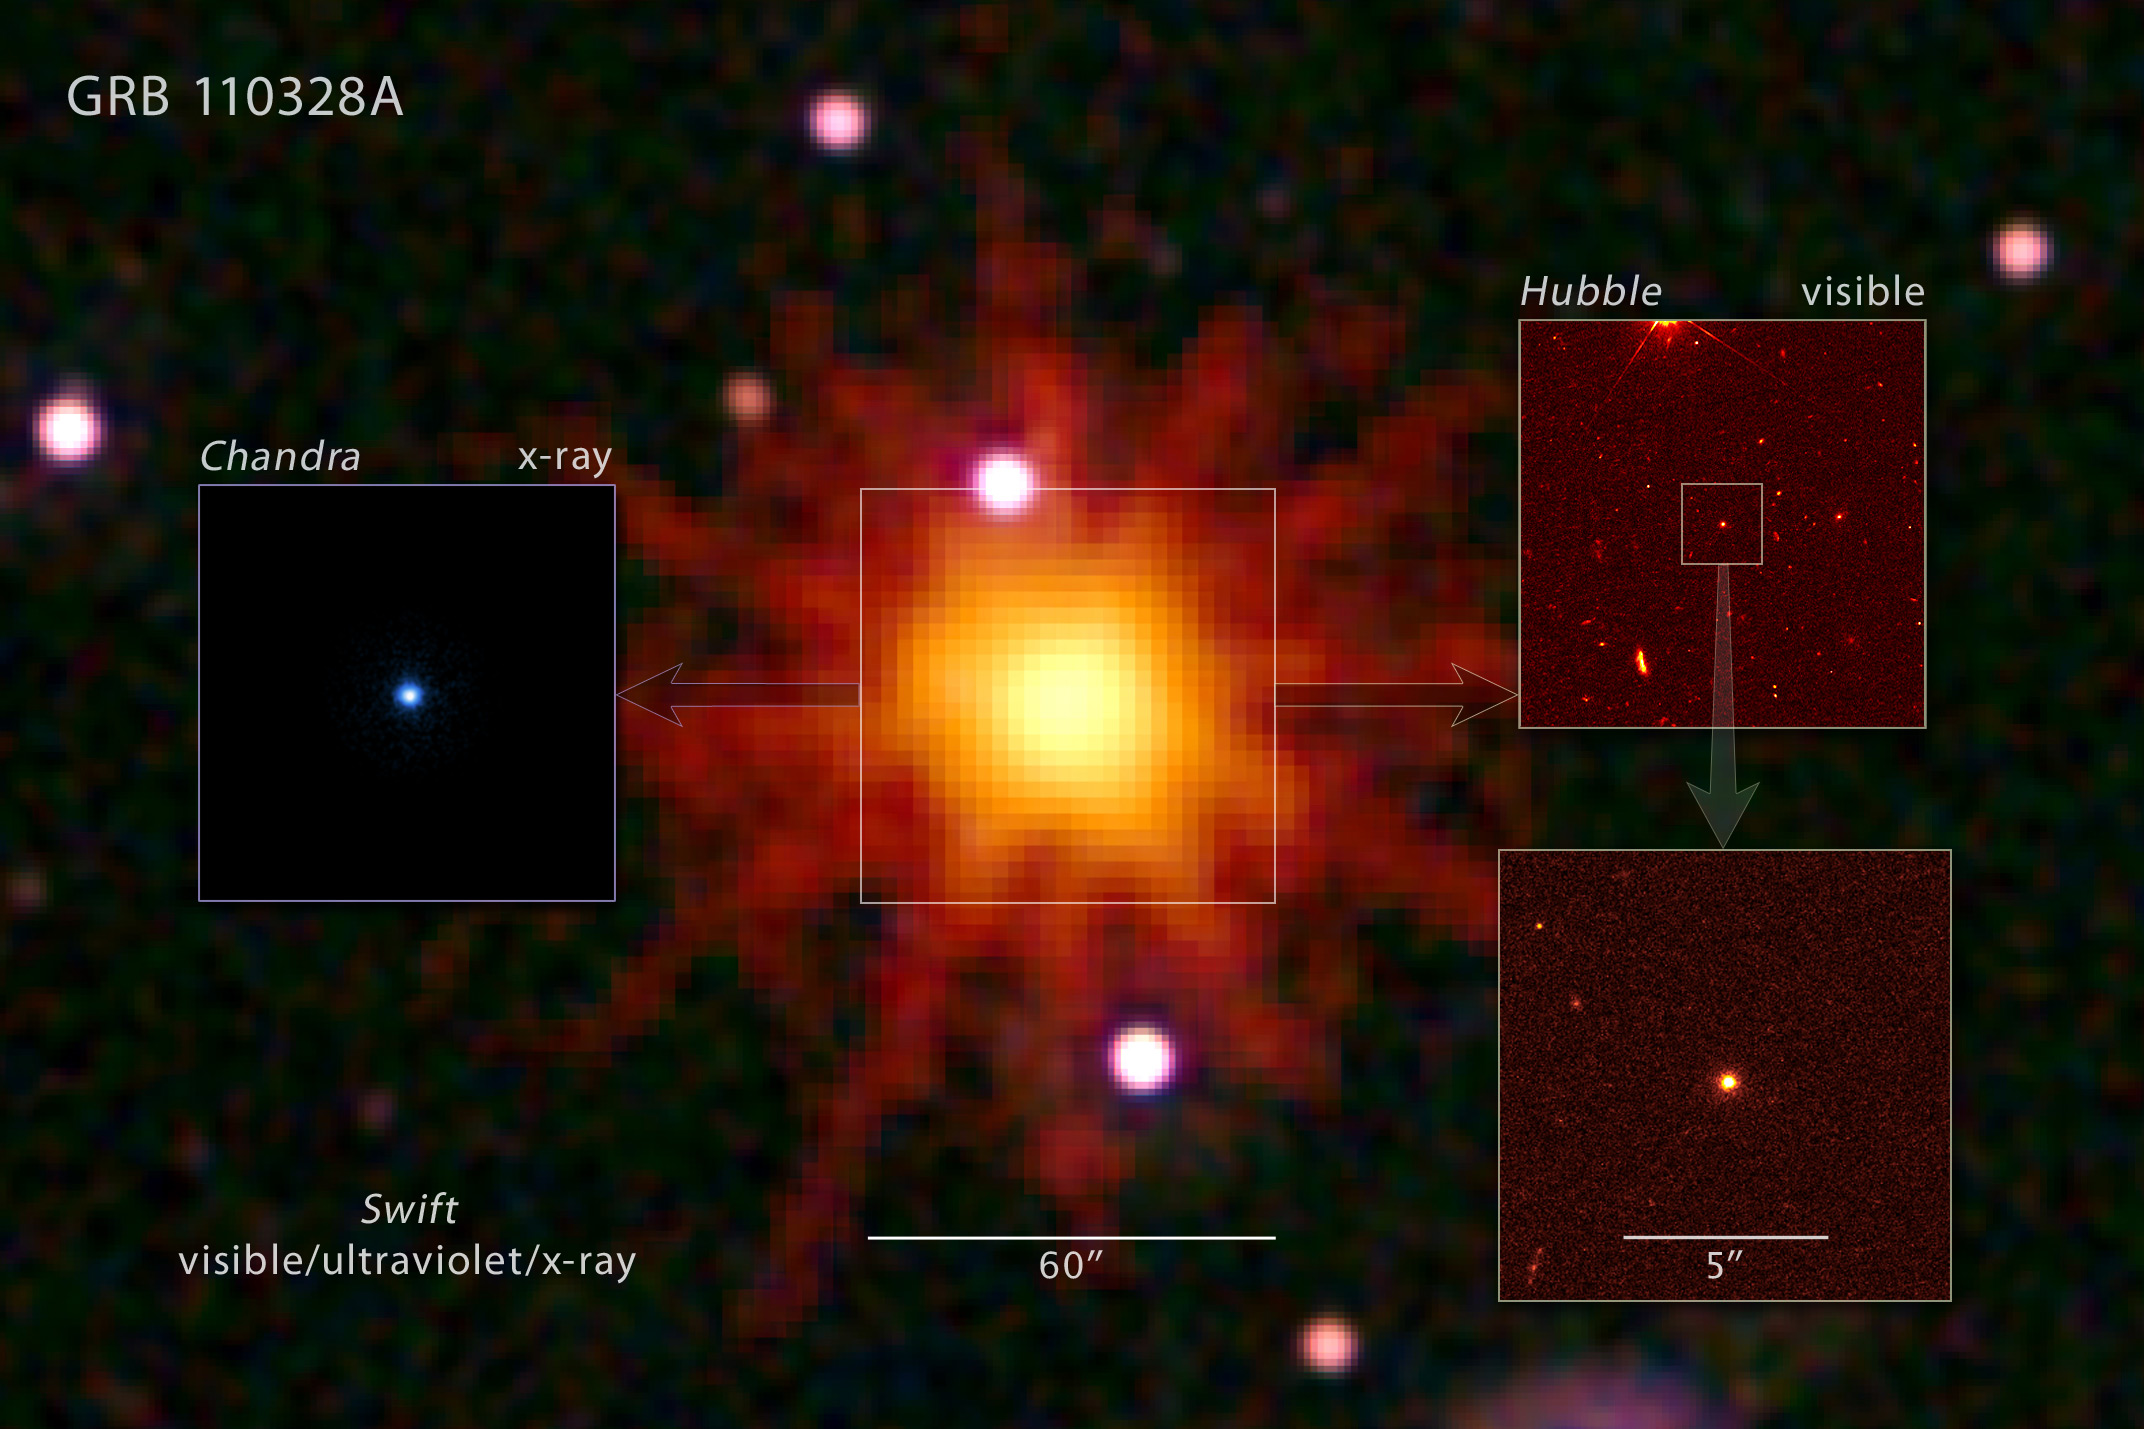

NASA Telescopes Join Forces to Observe Unprecedented String of High-energy Outbursts

This mosaic image illustrates how NASA's Swift satellite, Hubble Space Telescope, and Chandra X-ray Observatory teamed up to study one of the most puzzling series of cosmic blasts ever observed.

On March 28, 2011, Swift's Burst Alert Telescope discovered the source of rapid gamma-ray and X-ray emissions flaring up in the direction of the constellation Draco. It was cataloged as GRB 110328A. (The orange starburst pattern is an artifact of Swift's imaging system.)

Hubble's high resolution was used to pinpoint the source of the explosions at the center of a dwarf galaxy, which lies 3.8 billion light-years away from Earth. These observations were made on April 4.

On April 4, a Chandra X-ray image located the X-ray source 10 times more precisely than Swift did. The data show that the source lies at the center of the galaxy Hubble imaged.

These combined data support the hypothesis that the extraordinary and unusual blasts likely arose when a star wandered too close to its galaxy's central black hole. Intense tidal forces tore the star apart, and the infalling gas continues to stream toward the hole. According to this model, the spinning black hole formed an outflowing jet along its rotational axis. A powerful blast of X-rays and gamma rays is seen when the jet is pointed in our direction.

Credit: NASA, ESA, and Z. Levay (STScI)